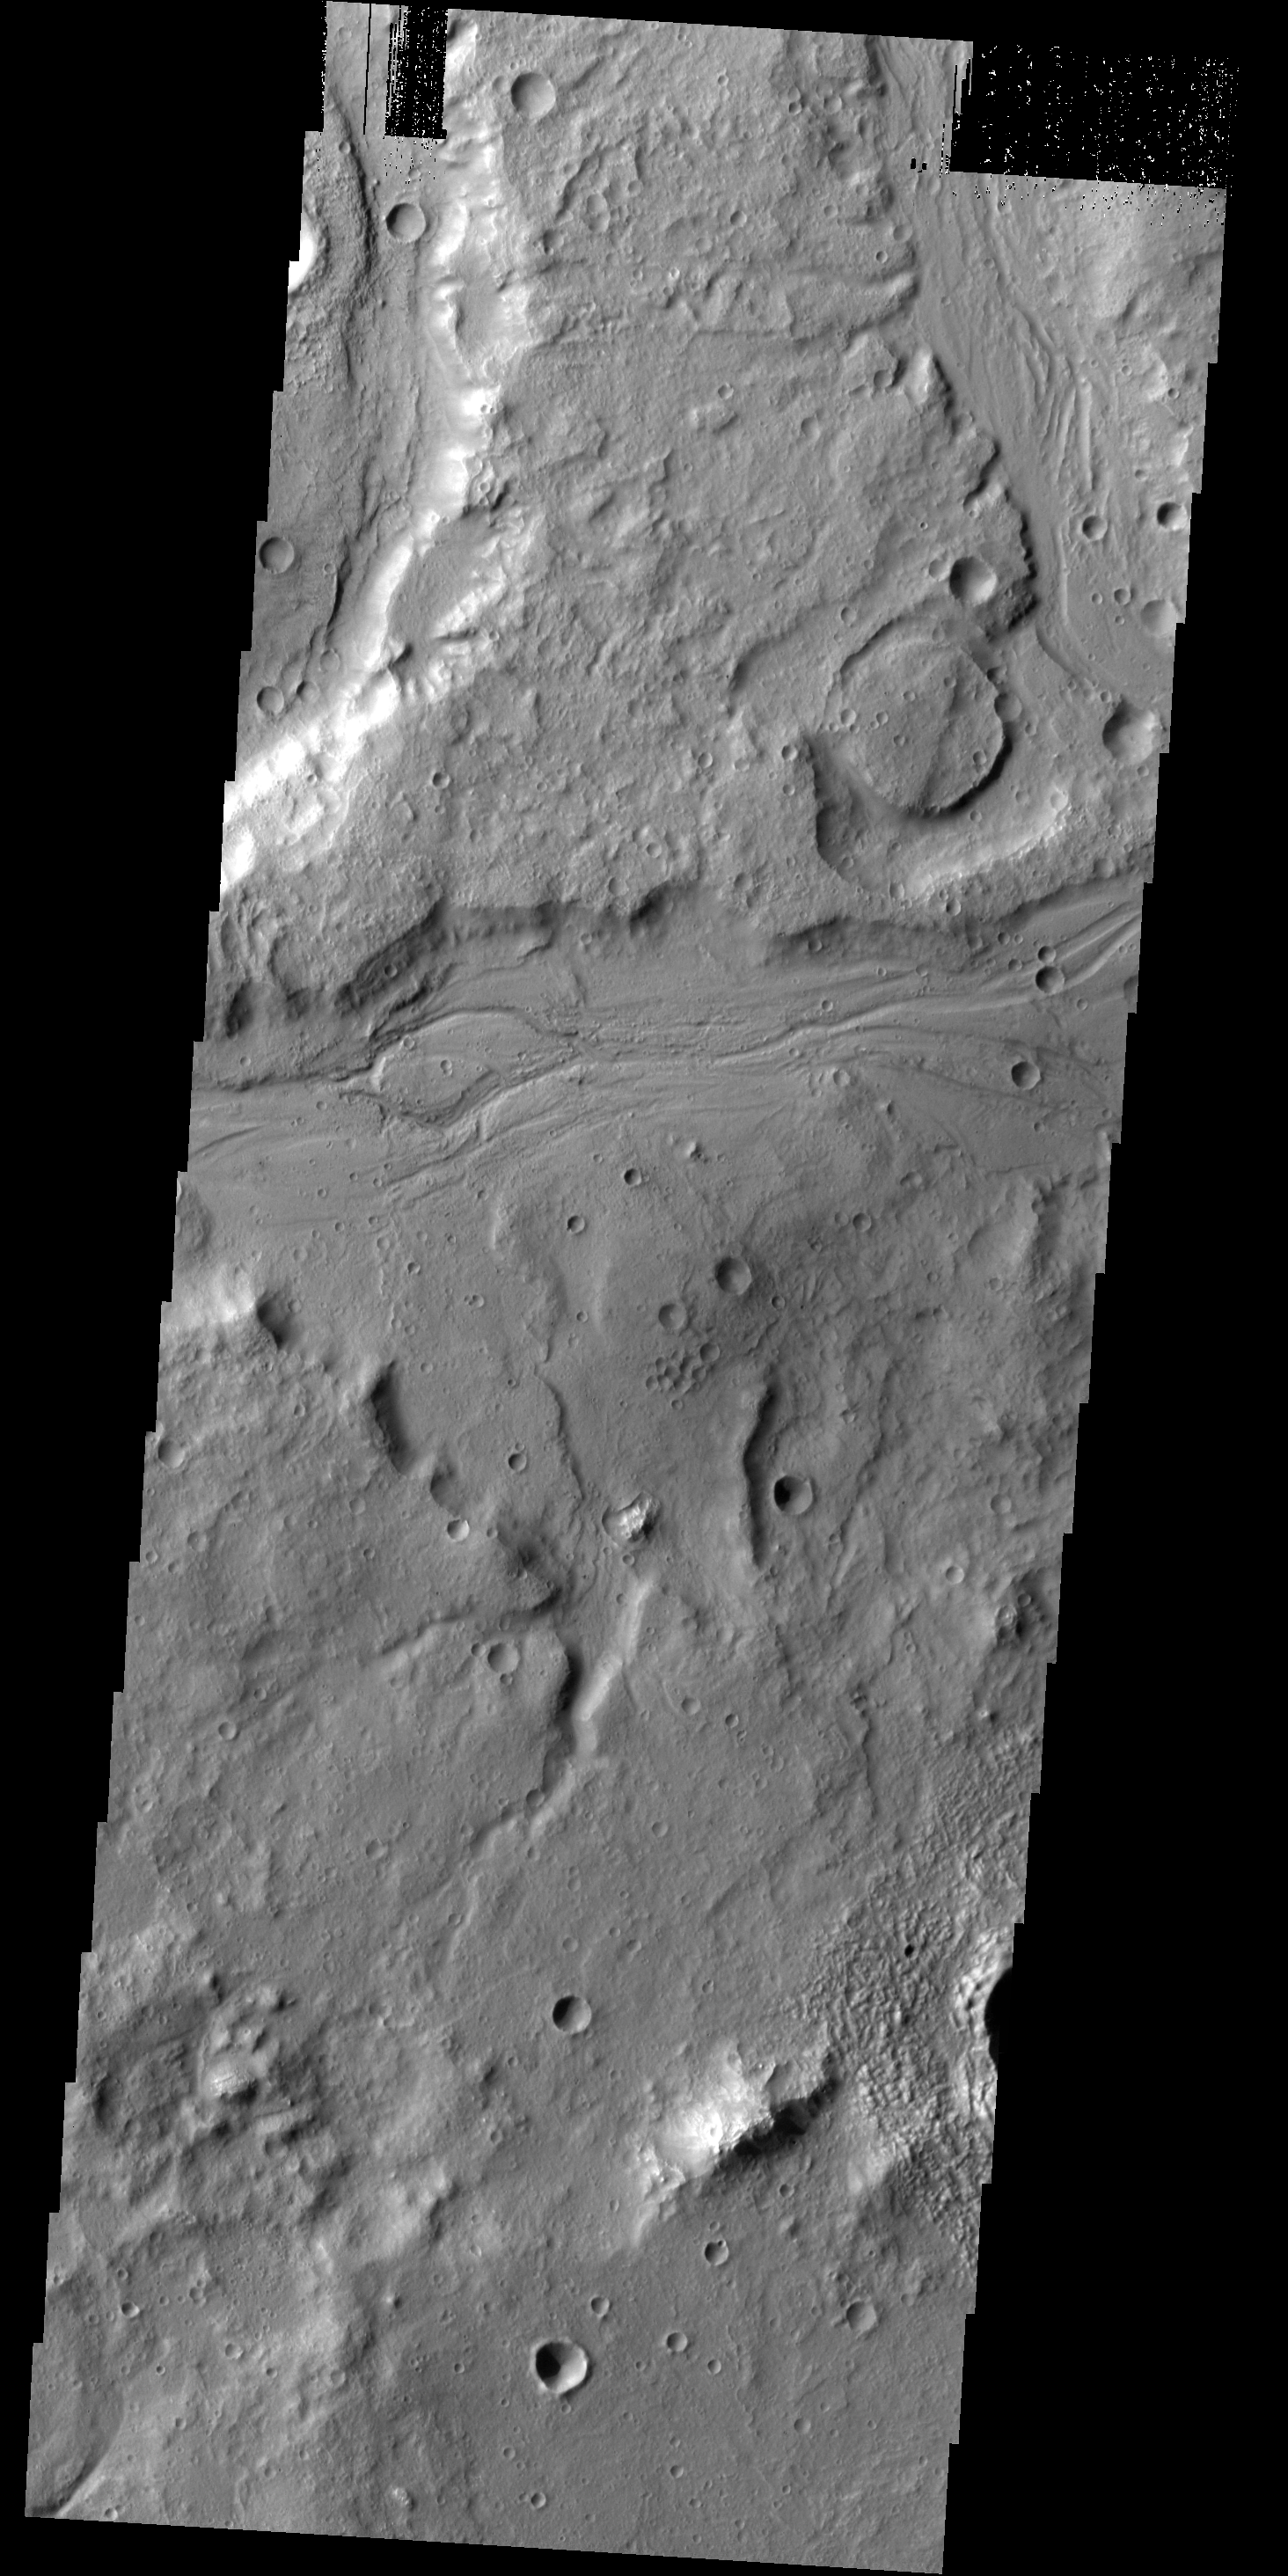

Tempe Terra

Numerous unnamed channels are located on the eastern margin of Tempe Terra.

Credit: NASA/JPL-Caltech/ASU